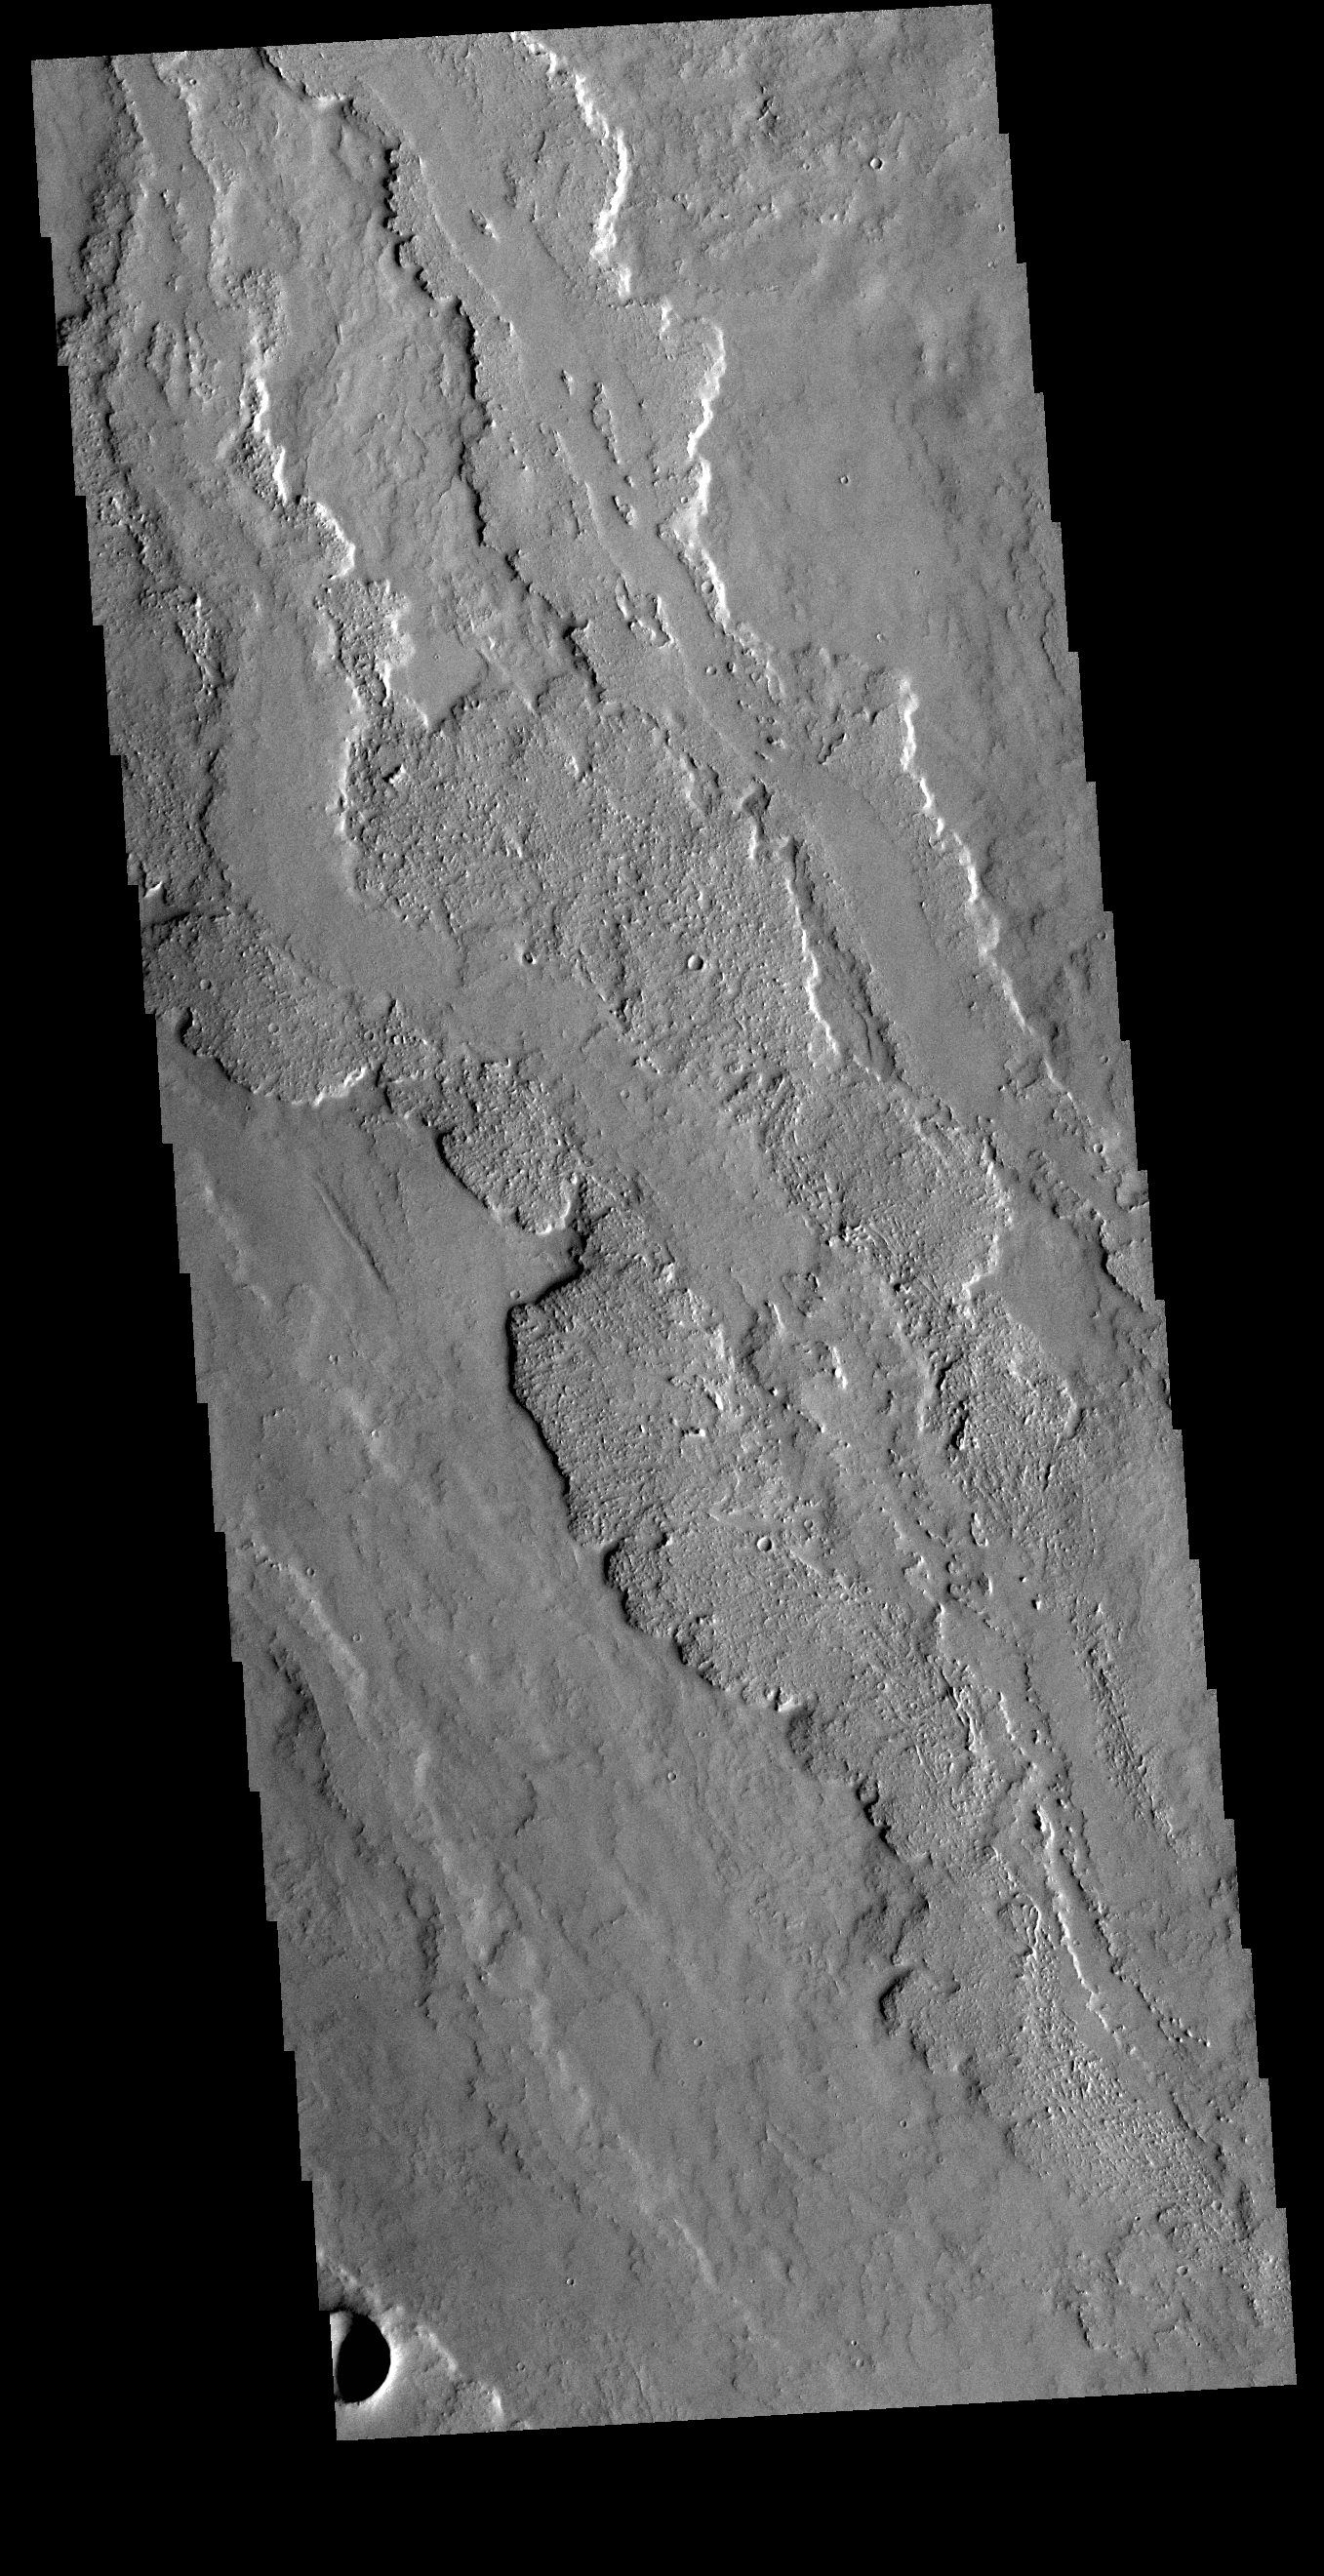

Lava Flows

Today’s VIS image shows a very small portion of the extensive lava flows of the Tharsis volcanic complex. These flows are located southwest of Ascraeus Mons.

Credit: NASA/JPL-Caltech/ASU